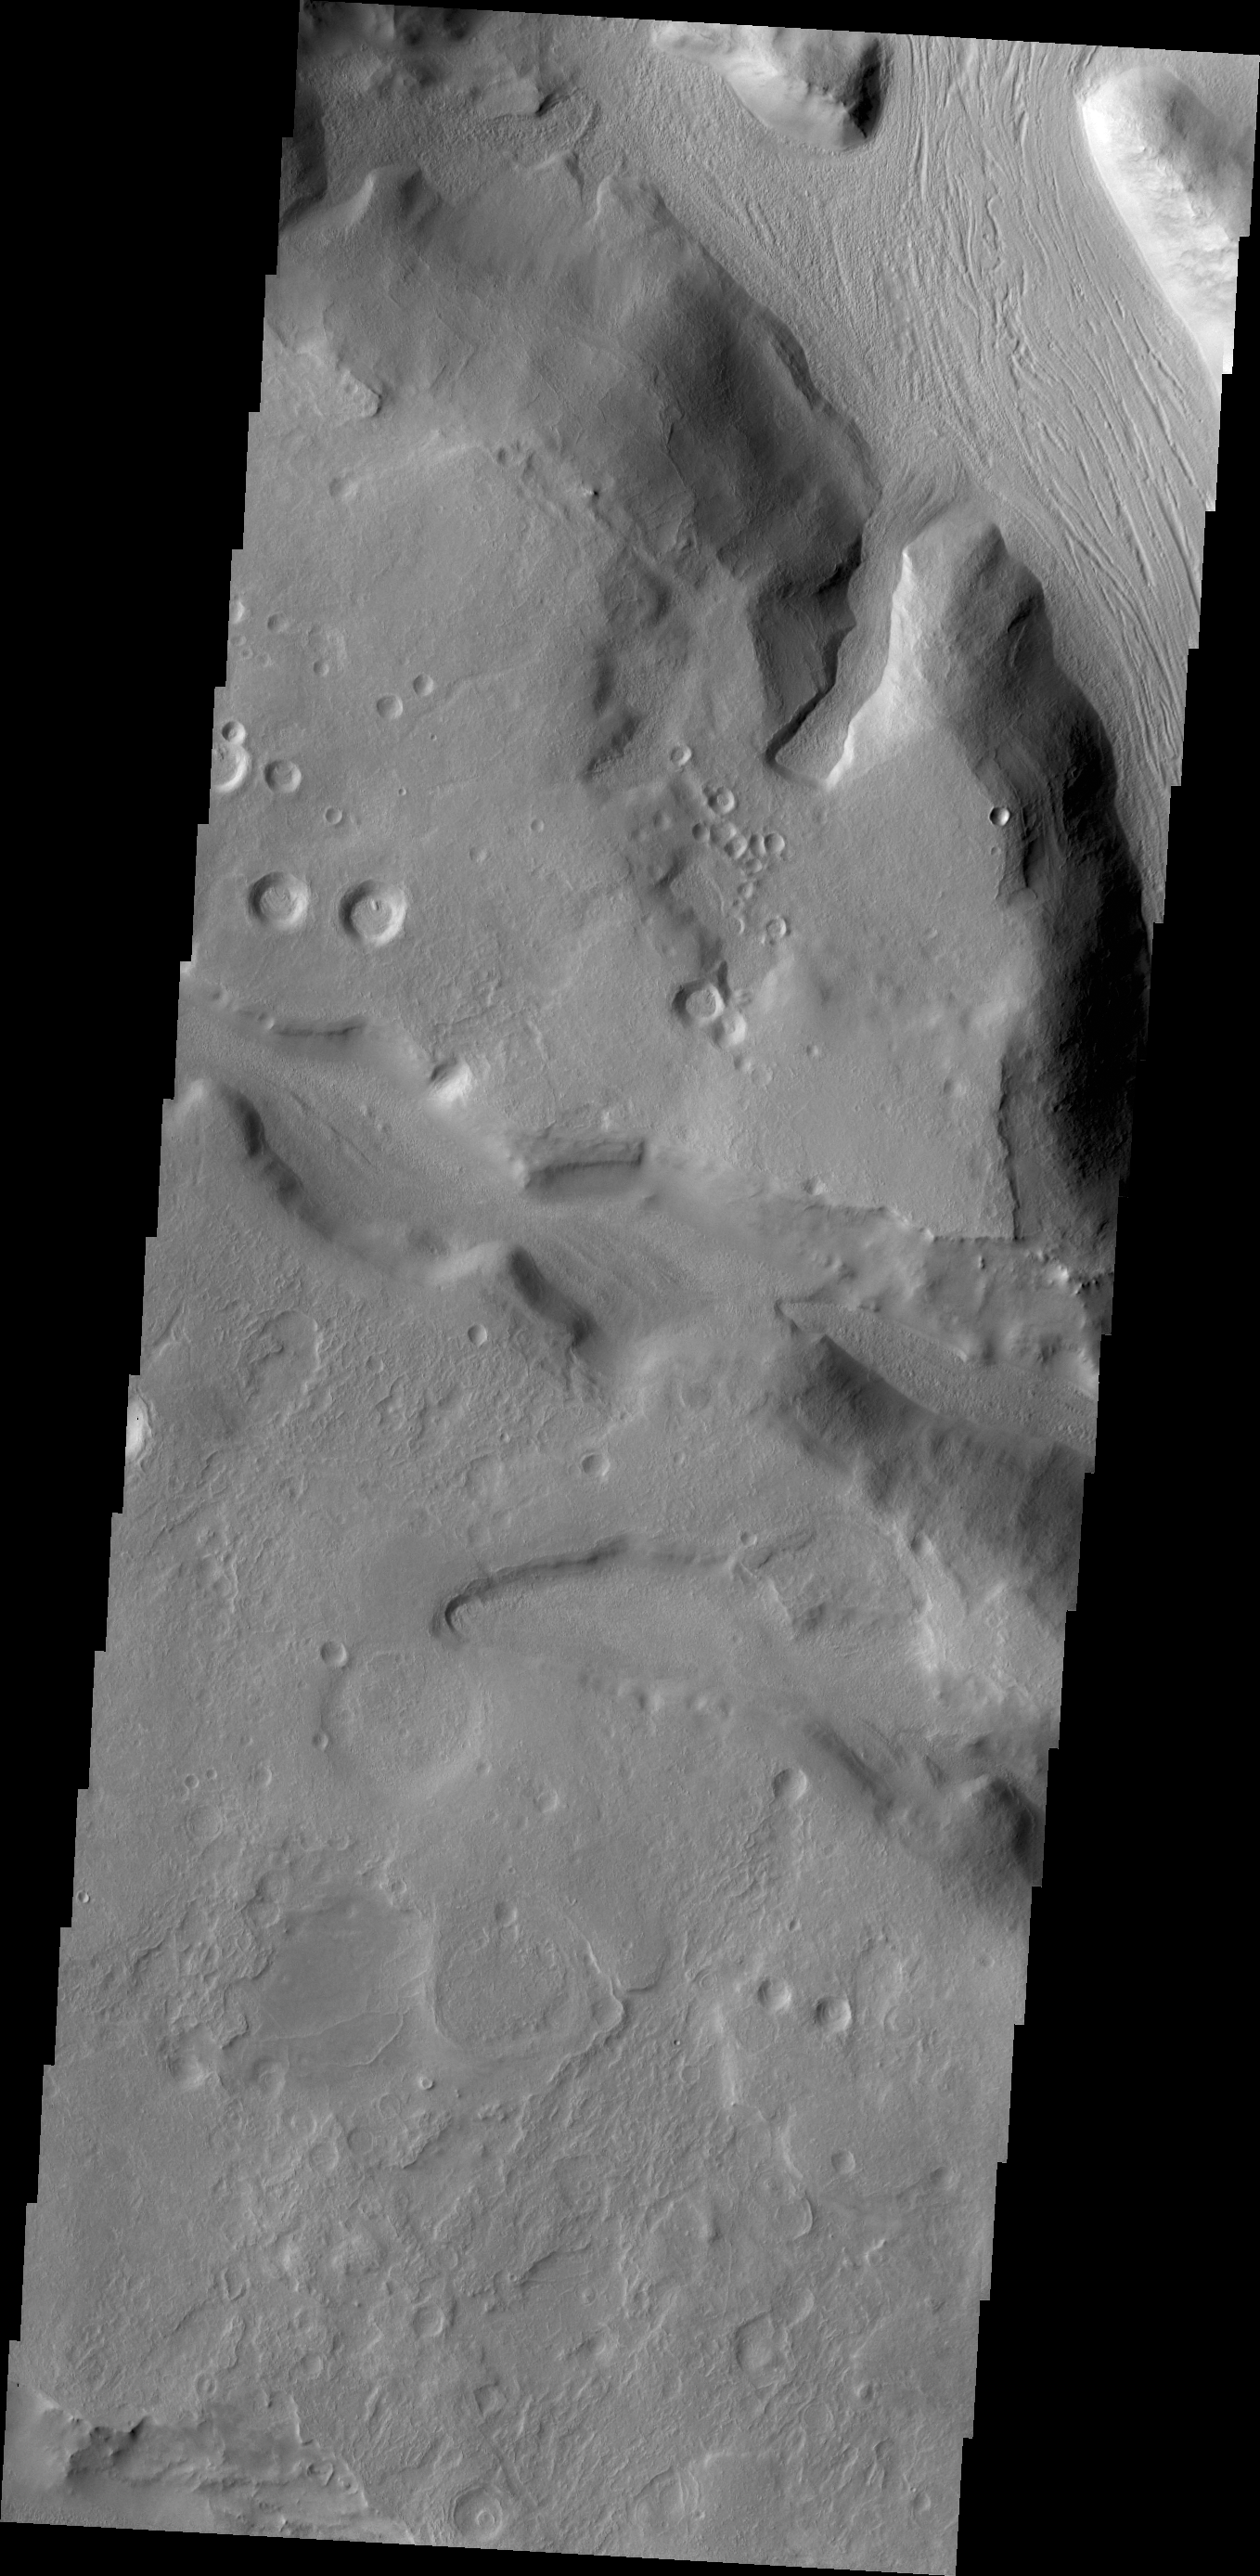

Channels

The channels in this VIS image are located on the northern margin of Terra Sabaea.

Credit: NASA/JPL/ASU